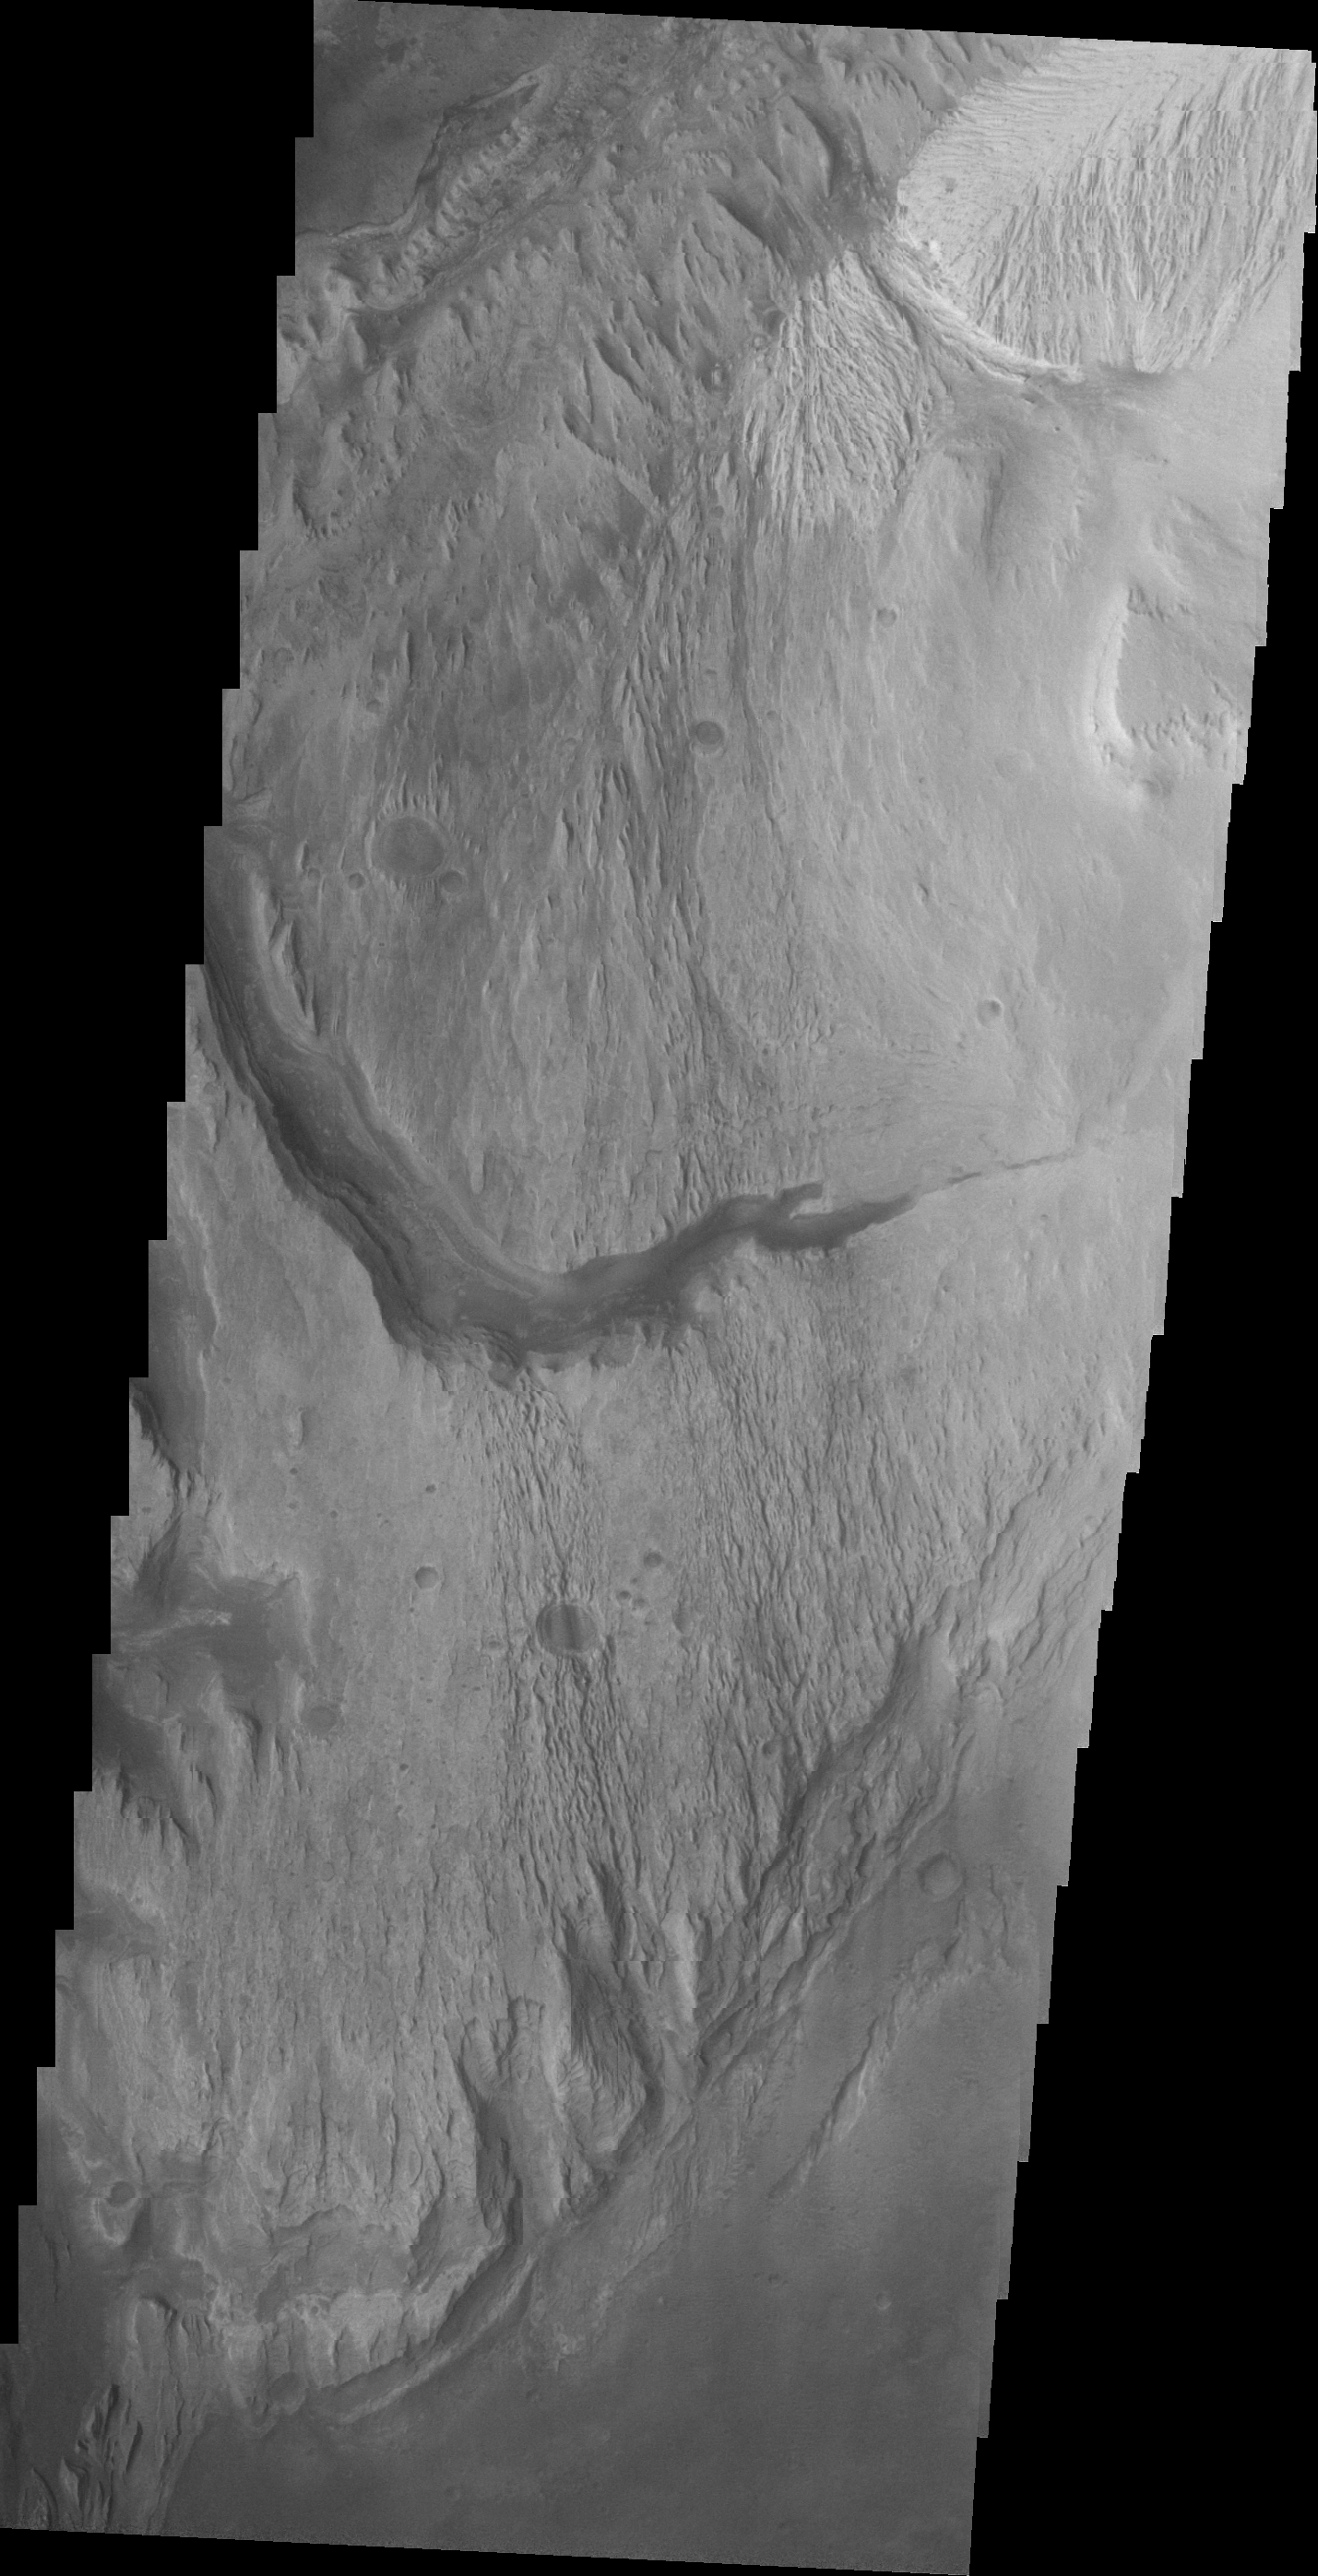

Images of Gale #16

During the month of April Mars will be in conjunction relative to the Earth. This means the Sun is in the line-of-sight between Earth and Mars, and communication between the two planets is almost impossible. For conjunction, the rovers and orbiting spacecraft at Mars continue to operate, but do not send the data to Earth. This recorded data will be sent to Earth when Mars moves away from the sun and the line-of-sight between Earth and Mars is reestablished. During conjunction the THEMIS image of the day will be a visual tour of Gale Crater, the location of the newest rover Curiosity.

Today’s image shows the westward continuation of the channel from yesterday’s image. Note how the channel widens as it moves downslope (to the west).

Credit: NASA/JPL-Caltech/ASU